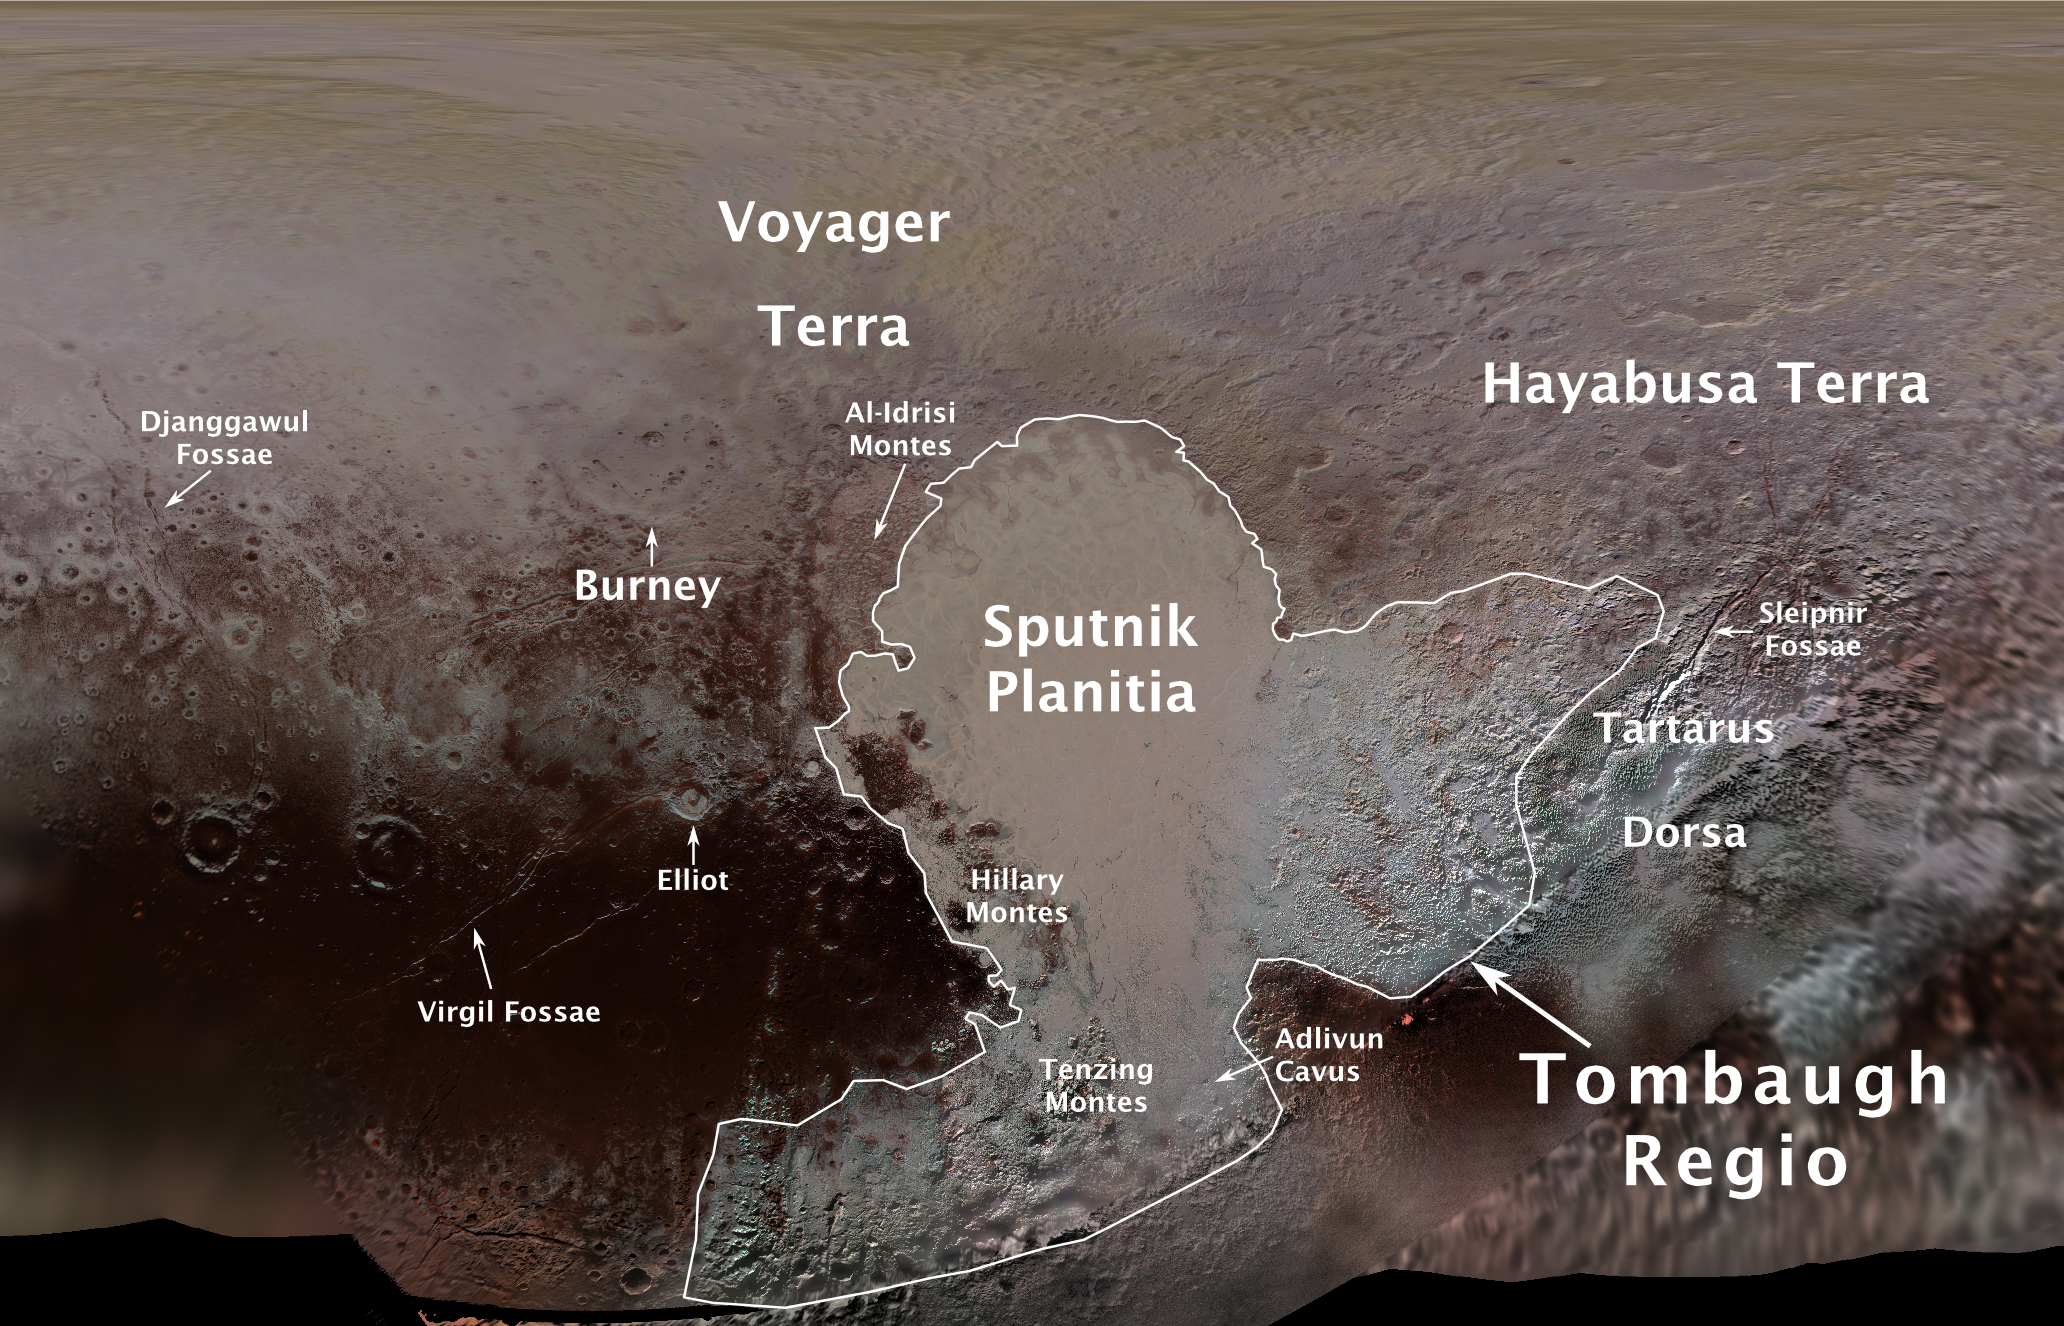

First Official Pluto Feature Names

The International Astronomical Union (IAU), the internationally recognized authority for naming celestial bodies and their surface features, approved names of 14 surface features on Pluto in August 2017. The names were proposed by NASA’s New Horizons team following the first reconnaissance of Pluto and its moons by the New Horizons spacecraft in 2015.

The names, listed below, pay homage to the underworld mythology, pioneering space missions, historic pioneers who crossed new horizons in exploration, and scientists and engineers associated with Pluto and the Kuiper Belt.

Tombaugh Regio honors Clyde Tombaugh (1906-1997), the U.S. astronomer who discovered Pluto in 1930 from Lowell Observatory in Arizona.
Burney crater honors Venetia Burney (1918-2009), who as an 11-year-old schoolgirl suggested the name “Pluto” for Clyde Tombaugh’s newly discovered planet. Later in life she taught mathematics and economics.
Sputnik Planitia is a large plain named for Sputnik 1, the first space satellite, launched by the Soviet Union in 1957.
Tenzing Montes and Hillary Montes are mountain ranges honoring Tenzing Norgay (1914-1986) and Sir Edmund Hillary (1919-2008), the Indian/Nepali Sherpa and New Zealand mountaineer were the first to reach the summit of Mount Everest and return safely.
Al-Idrisi Montes honors Ash-Sharif al-Idrisi (1100-1165/66), a noted Arab mapmaker and geographer whose landmark work of medieval geography is sometimes translated as “The Pleasure of Him Who Longs to Cross the Horizons.â€
Djanggawul Fossae defines a network of long, narrow depressions named for the Djanggawuls, three ancestral beings in indigenous Australian mythology who traveled between the island of the dead and Australia, creating the landscape and filling it with vegetation.
Sleipnir Fossa is named for the powerful, eight-legged horse of Norse mythology that carried the god Odin into the underworld.
Virgil Fossae honors Virgil, one of the greatest Roman poets and Dante’s fictional guide through hell and purgatory in the Divine Comedy.
Adlivun Cavus is a deep depression named for Adlivun, the underworld in Inuit mythology.
Hayabusa Terra is a large land mass saluting the Japanese spacecraft and mission (2003-2010) that performed the first asteroid sample return.
Voyager Terra honors the pair of NASA spacecraft, launched in 1977, that performed the first “grand tour” of all four giant planets. The Voyager spacecraft are now probing the boundary between the Sun and interstellar space.
Tartarus Dorsa is a ridge named for Tartarus, the deepest, darkest pit of the underworld in Greek mythology.
Elliot crater recognizes James Elliot (1943-2011), an MIT researcher who pioneered the use of stellar occultations to study the solar system — leading to discoveries such as the rings of Uranus and the first detection of Pluto’s thin atmosphere.
The Johns Hopkins University Applied Physics Laboratory in Laurel, Maryland, designed, built, and operates the New Horizons spacecraft, and manages the mission for NASA’s Science Mission Directorate. The Southwest Research Institute, based in San Antonio, leads the science team, payload operations and encounter science planning. New Horizons is part of the New Frontiers Program managed by NASA’s Marshall Space Flight Center in Huntsville, Alabama.

Credit: NASA/Johns Hopkins University Applied Physics Laboratory/Southwest Research Institute